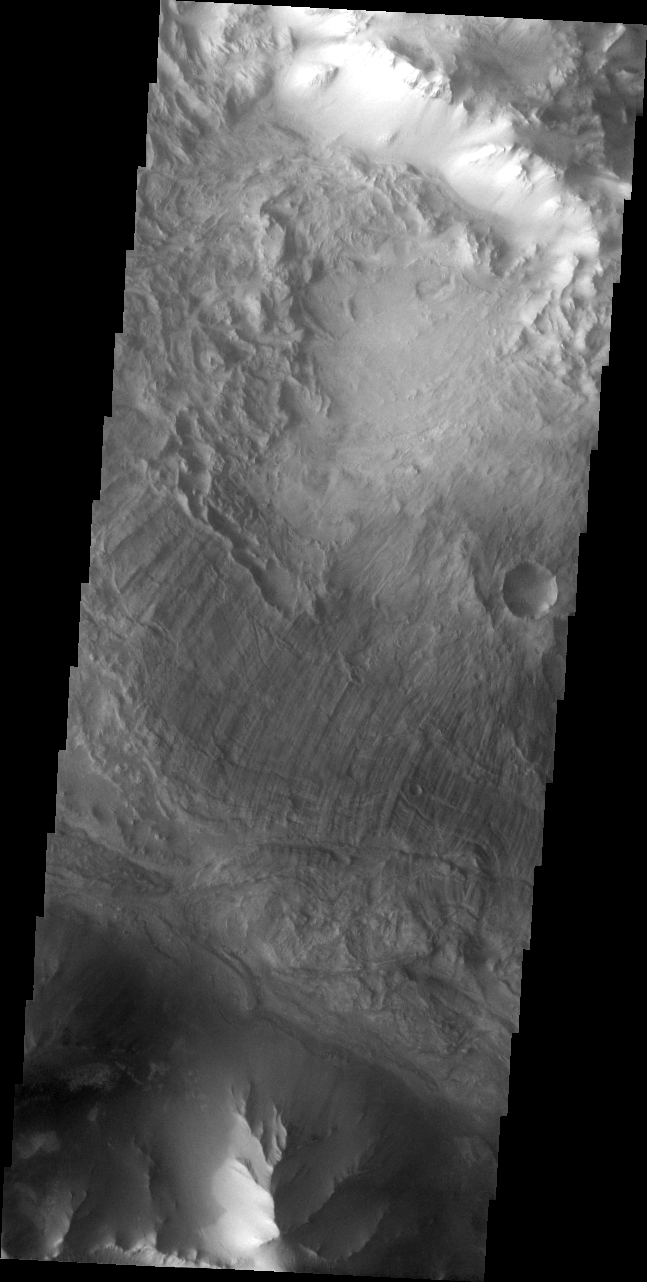

Ius Chasma Landslide

The Odyssey spacecraft has taken some great pictures of Valles Marineris, the largest canyon in the solar system. If this canyon were on Earth, it would stretch from New York to Los Angeles. For the next several weeks, the Image of the Day will tour some of the canyons that make up this vast system. We will start with Ius Chasma in the west, and end with Coprates Chasma to the east. For more information on Vallis Marineris, please see http://mars.jpl.nasa.gov/mep/science/vm.html.

In this image, there is evidence of a large landslide. Landslides are common throughout Valles Marineris, but are particularly common here in Ius Chasma.

Image information: VIS instrument. Latitude -7.9, Longitude 281.1 East (78.9 West). 19 meter/pixel resolution.

Note: this THEMIS visual image has not been radiometrically nor geometrically calibrated for this preliminary release. An empirical correction has been performed to remove instrumental effects. A linear shift has been applied in the cross-track and down-track direction to approximate spacecraft and planetary motion. Fully calibrated and geometrically projected images will be released through the Planetary Data System in accordance with Project policies at a later time.

NASA’s Jet Propulsion Laboratory manages the 2001 Mars Odyssey mission for NASA’s Office of Space Science, Washington, D.C. The Thermal Emission Imaging System (THEMIS) was developed by Arizona State University, Tempe, in collaboration with Raytheon Santa Barbara Remote Sensing. The THEMIS investigation is led by Dr. Philip Christensen at Arizona State University. Lockheed Martin Astronautics, Denver, is the prime contractor for the Odyssey project, and developed and built the orbiter. Mission operations are conducted jointly from Lockheed Martin and from JPL, a division of the California Institute of Technology in Pasadena.

Credit: NASA/JPL/Arizona State University